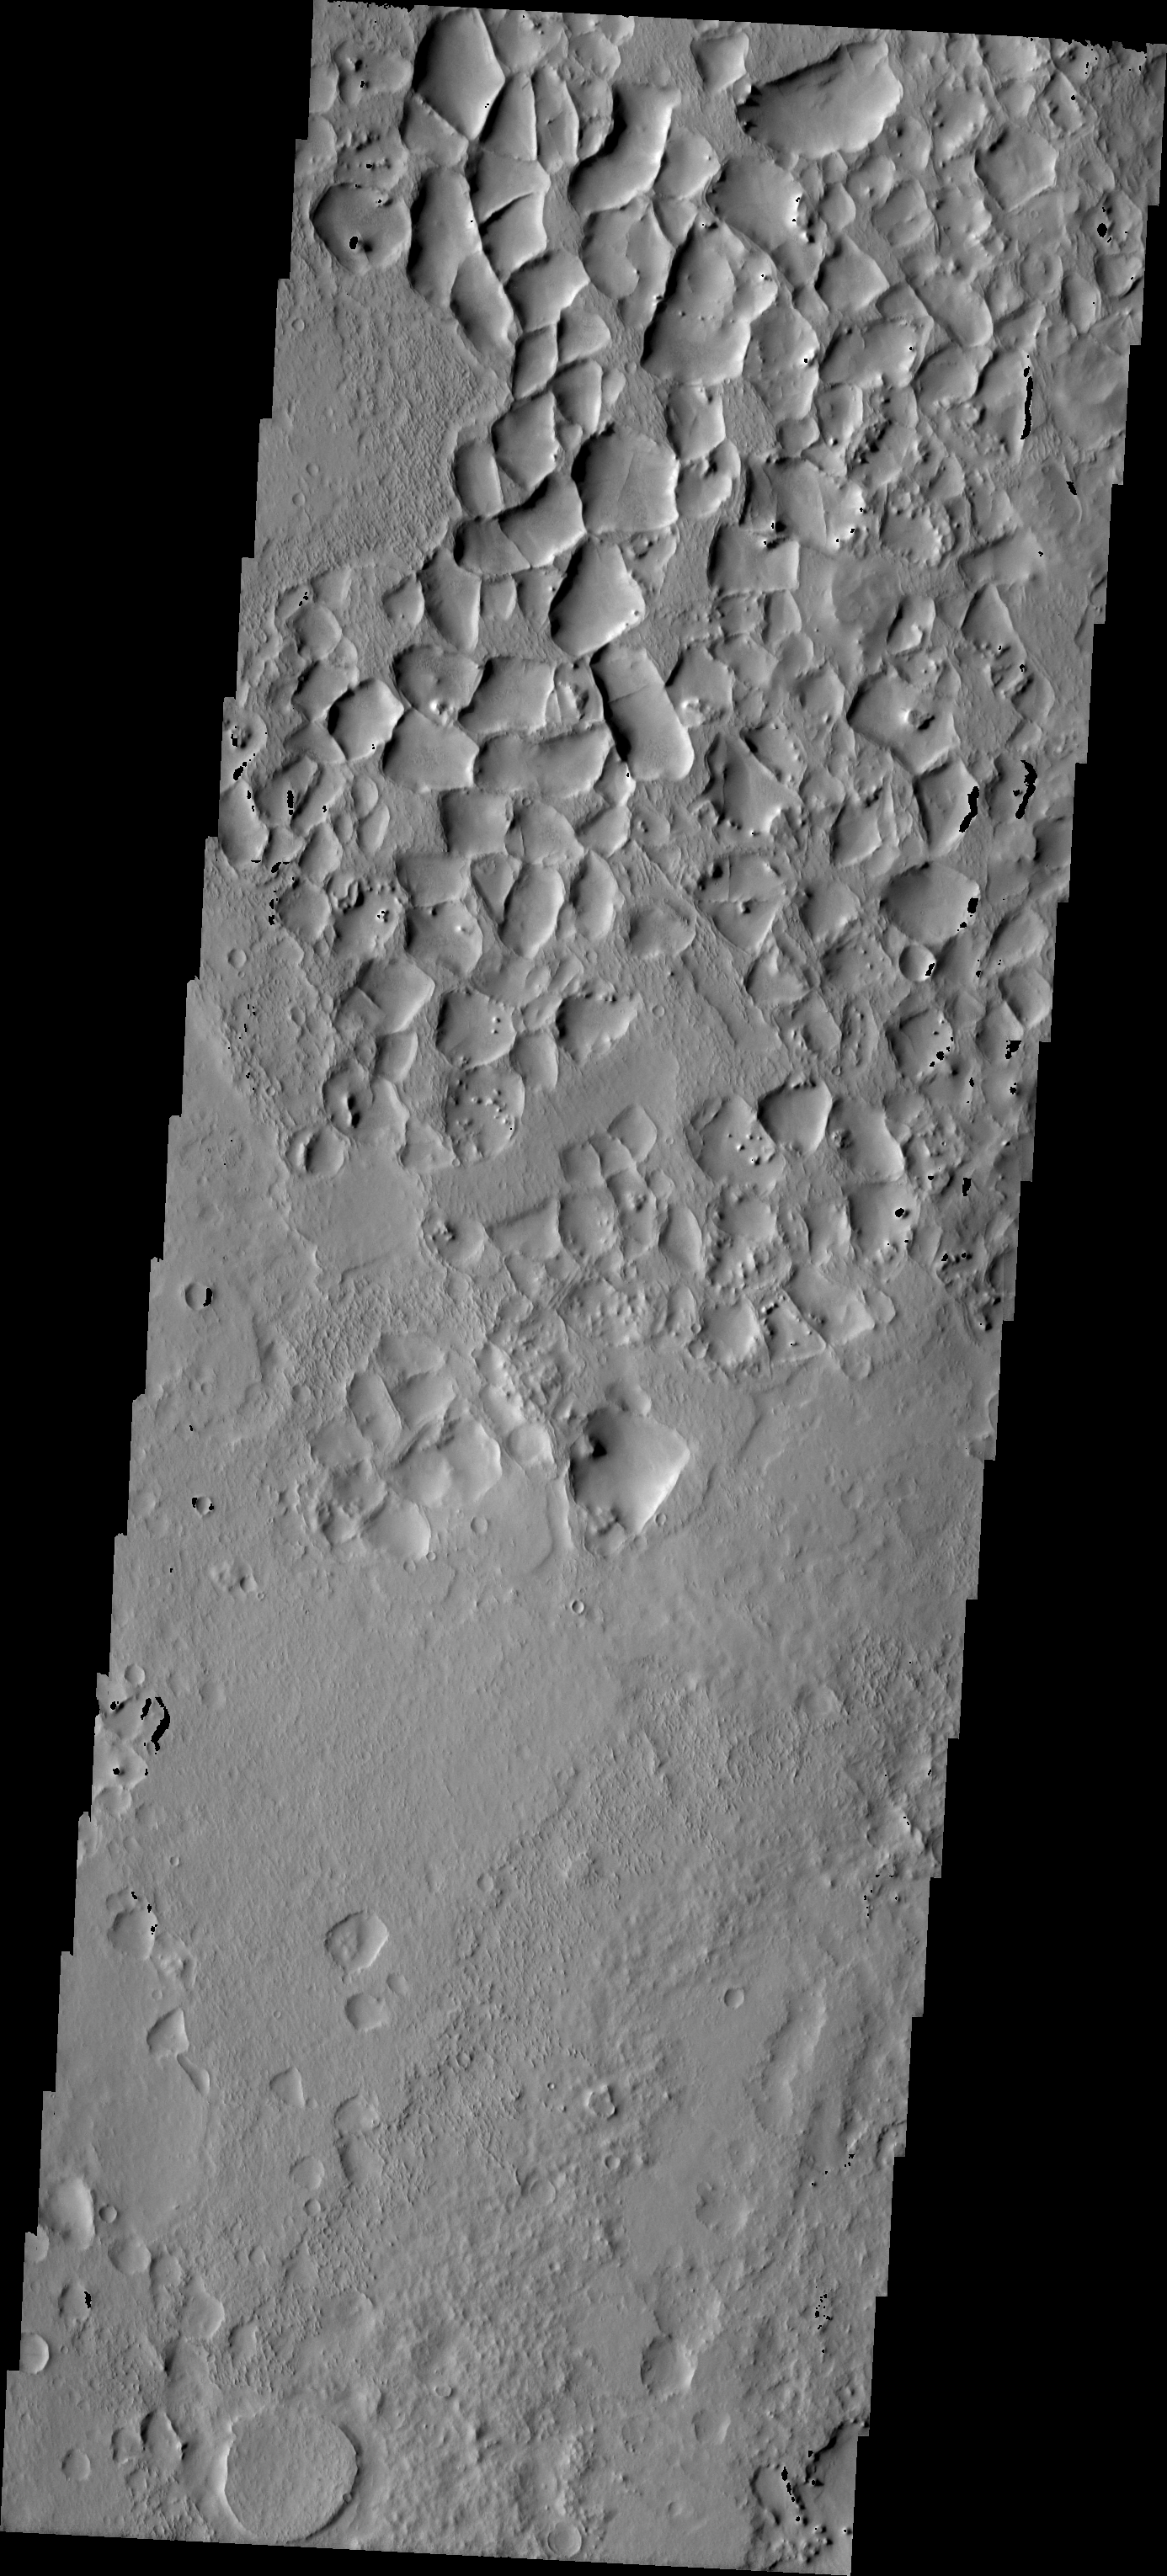

Ridges From Fractures

The upper portion of this VIS image illustrates a situation where fractures have become ridges. The original fractures would have formed a polygonal pattern in the surface. Later infilling of the fractures by a material more resistant than the surrounding surface occurred, followed by erosion of the less resistant surface material. The result are the polygonal ridges seen in this image. This image was taken in the highlands northwest of Syrtis Major.

Image information: VIS instrument. Latitude 17.5, Longitude 43 East (317 West). 19 meter/pixel resolution.

Note: this THEMIS visual image has not been radiometrically nor geometrically calibrated for this preliminary release. An empirical correction has been performed to remove instrumental effects. A linear shift has been applied in the cross-track and down-track direction to approximate spacecraft and planetary motion. Fully calibrated and geometrically projected images will be released through the Planetary Data System in accordance with Project policies at a later time.

NASA’s Jet Propulsion Laboratory manages the 2001 Mars Odyssey mission for NASA’s Office of Space Science, Washington, D.C. The Thermal Emission Imaging System (THEMIS) was developed by Arizona State University, Tempe, in collaboration with Raytheon Santa Barbara Remote Sensing. The THEMIS investigation is led by Dr. Philip Christensen at Arizona State University. Lockheed Martin Astronautics, Denver, is the prime contractor for the Odyssey project, and developed and built the orbiter. Mission operations are conducted jointly from Lockheed Martin and from JPL, a division of the California Institute of Technology in Pasadena.

Credit: NASA/JPL/Arizona State University